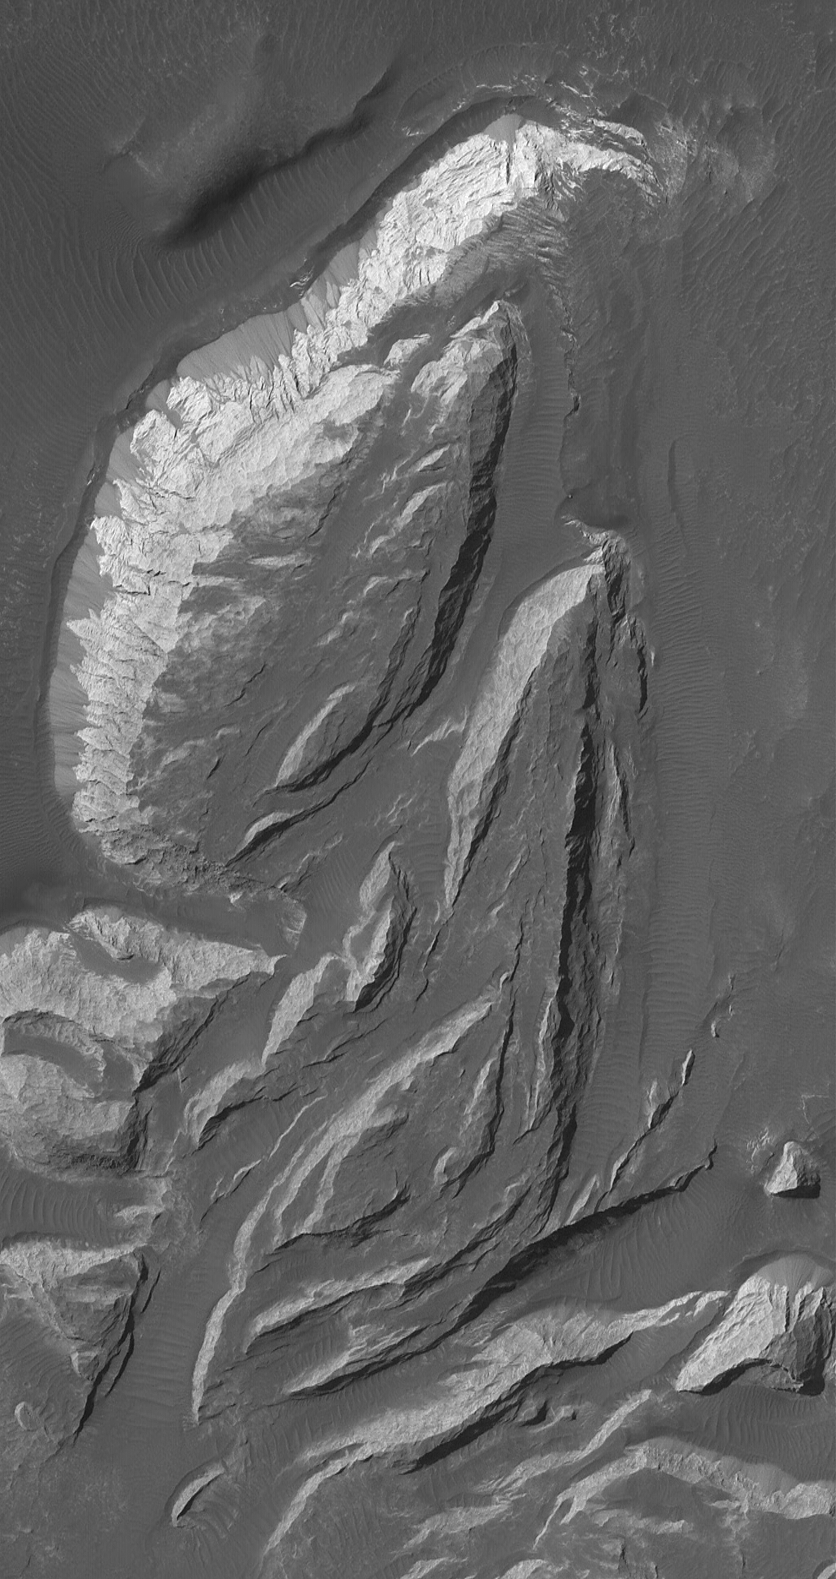

Features in Aureum Chaos

12 November 2004
This Mars Global Surveyor (MGS) Mars Orbiter Camera (MOC) image shows light-toned, sedimentary rock outcrops in the Aureum Chaos region of Mars. On the brightest and steepest slope in this scene, dry talus shed from the outcrop has formed a series of dark fans along its base. These outcrops are located near 3.4°S, 27.5°W. The image covers an area approximately 3 km (1.9 mi) across and sunlight illuminates the scene from the upper left.

Credit: NASA/JPL/Malin Space Science Systems